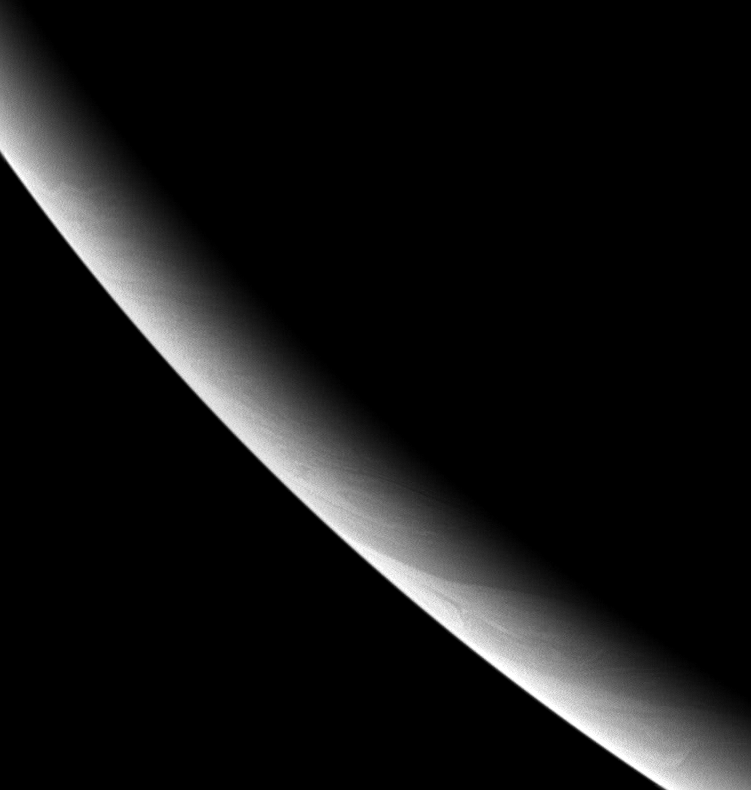

Pensive Saturn

This brooding portrait shows the southwest limb (edge) of the cold gas giant and the thread-like cloud features lurking there. The limb appears smooth, but at the terminator (the boundary between light and dark) and at higher resolution, variations in cloud height can cause shadows that are visible to Cassini (see PIA06596).

The image was taken in visible, red light with the Cassini spacecraft wide-angle camera on Oct. 30, 2005, at a distance of approximately 401,000 kilometers (249,000 miles) from Saturn and at a Sun-Saturn-spacecraft, or phase, angle of 155 degrees. Image scale is 20 kilometers (13 miles) per pixel. The image was contrast enhanced to improve visibility of features in the atmosphere.

The Cassini-Huygens mission is a cooperative project of NASA, the European Space Agency and the Italian Space Agency. The Jet Propulsion Laboratory, a division of the California Institute of Technology in Pasadena, manages the mission for NASA’s Science Mission Directorate, Washington, D.C. The Cassini orbiter and its two onboard cameras were designed, developed and assembled at JPL. The imaging operations center is based at the Space Science Institute in Boulder, Colo.

Credit: NASA/JPL/Space Science Institute